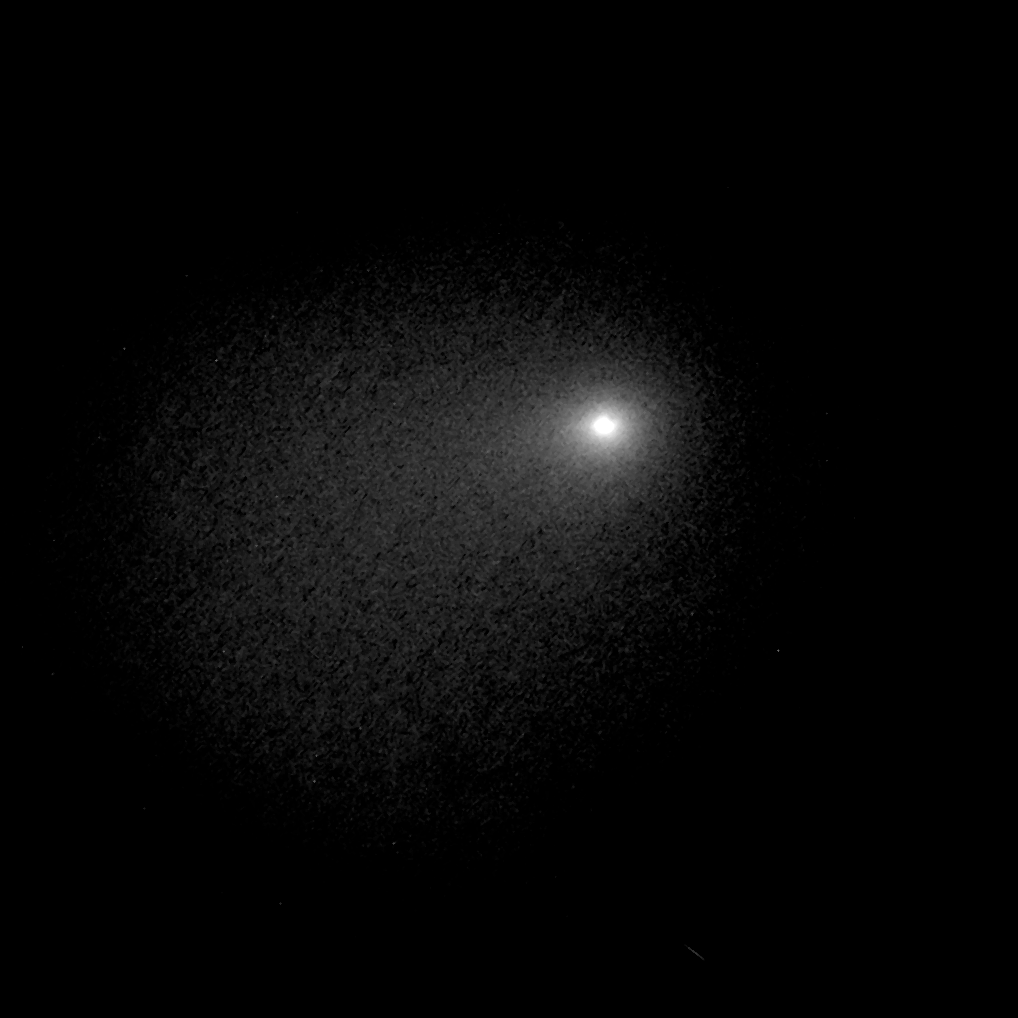

Comet Siding Spring (October 19, 2014)

The comet image shown here is a composite of Hubble Space Telescope Wide Field Camera 3 exposures taken between October 18, 8:06 a.m. EDT and October 19, 11:17 p.m. EDT.

Credit: NASA, ESA, J.-Y. Li (PSI), C.M. Lisse (JHU/APL), and the Hubble Heritage Team (STScI/AURA)